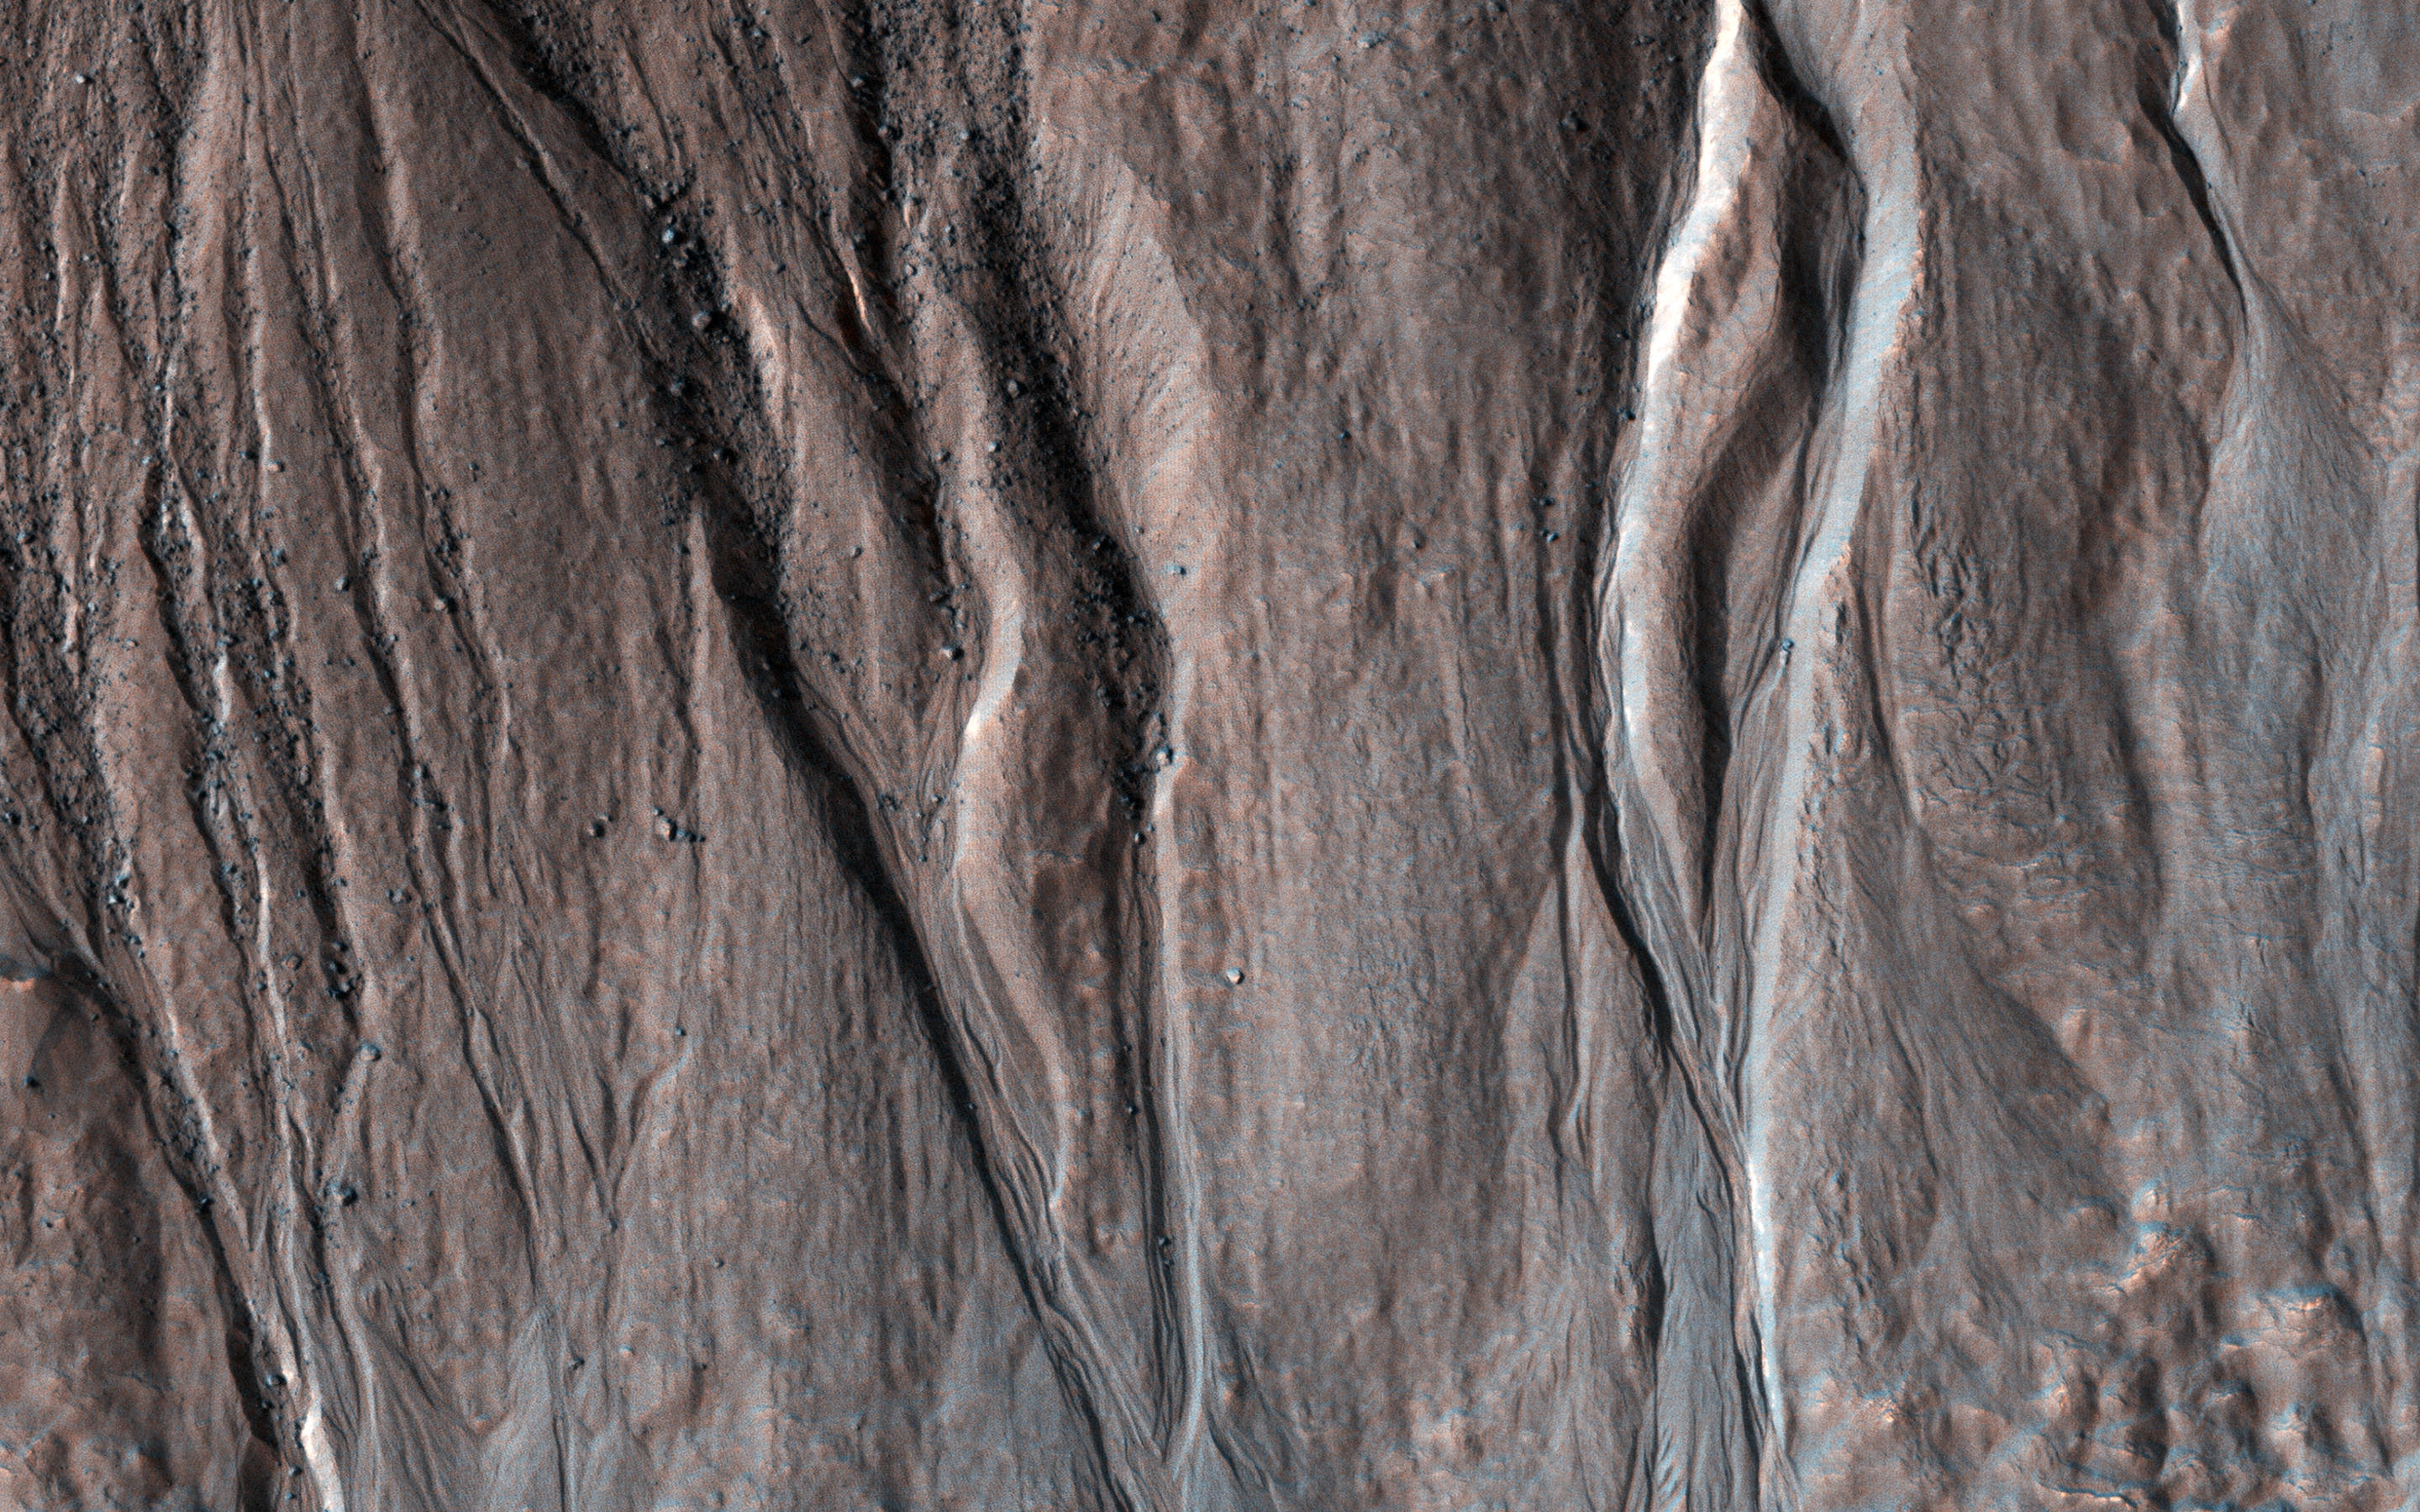

On Bond Crater’s Northern Slope

This image shows (part of) a 6-kilometer crater located on the northern slope of Bond Crater. Pole-facing gullies have eroded the northern slope of this small crater, located just west of where Uzboi Valles emanates from Bond and continues in a northerly direction.

However, Hale Crater to the south has numerous gullies on its slopes and even on its central peak region. Researchers have analyzed both Bond and Hale Craters to try to determine why Bond has no gullies on its slopes, except for a small 7-km crater on the floor in its central area. (Reiss et al., 2009, PSS).

The gullies in this observation have eroded into bedrock layers forming tributaries in the upper slope region and distributary channels further downslope on the debris fans. Research attributes these features to fluvial processes. (Gulick et al., 2018, Geol. Soc. London.)

The map is projected here at a scale of 25 centimeters (9.8 inches) per pixel. (The original image scale is 26.2 centimeters [10.3 inches] per pixel [with 1 x 1 binning]; objects on the order of 78 centimeters [30.7 inches] across are resolved.) North is up.

This is a stereo pair with ESP_074391_1475.

The University of Arizona, in Tucson, operates HiRISE, which was built by Ball Aerospace & Technologies Corp., in Boulder, Colorado. NASA’s Jet Propulsion Laboratory, a division of Caltech in Pasadena, California, manages the Mars Reconnaissance Orbiter Project for NASA’s Science Mission Directorate, Washington.

Credit: NASA/JPL-Caltech/University of Arizona